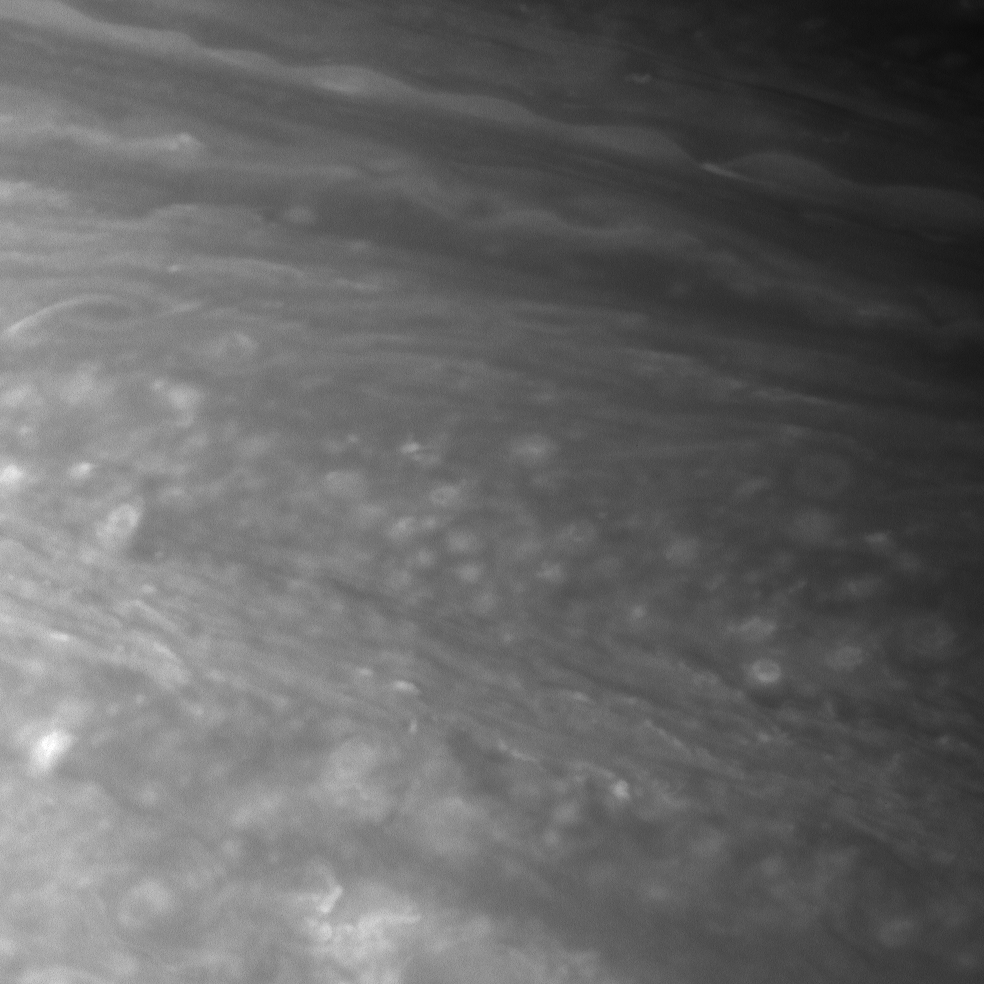

Cloud Phantoms

Bright, circular cloud features waltz through the turbid atmosphere of Saturn in this Cassini spacecraft view.

Several jets/bands appear in this image (center and upper right). In contrast to the circular cloud features, these clouds appear thin and linear.

The image was taken using a spectral filter sensitive to wavelengths of infrared light centered at 750 nanometers. The view was obtained with the Cassini spacecraft narrow-angle camera on July 8, 2007 at a distance of approximately 2.9 million kilometers (1.8 million miles) from Saturn. Image scale is 17 kilometers (10 miles) per pixel.

The Cassini-Huygens mission is a cooperative project of NASA, the European Space Agency and the Italian Space Agency. The Jet Propulsion Laboratory, a division of the California Institute of Technology in Pasadena, manages the mission for NASA’s Science Mission Directorate, Washington, D.C. The Cassini orbiter and its two onboard cameras were designed, developed and assembled at JPL. The imaging operations center is based at the Space Science Institute in Boulder, Colo.

Credit: NASA/JPL/Space Science Institute